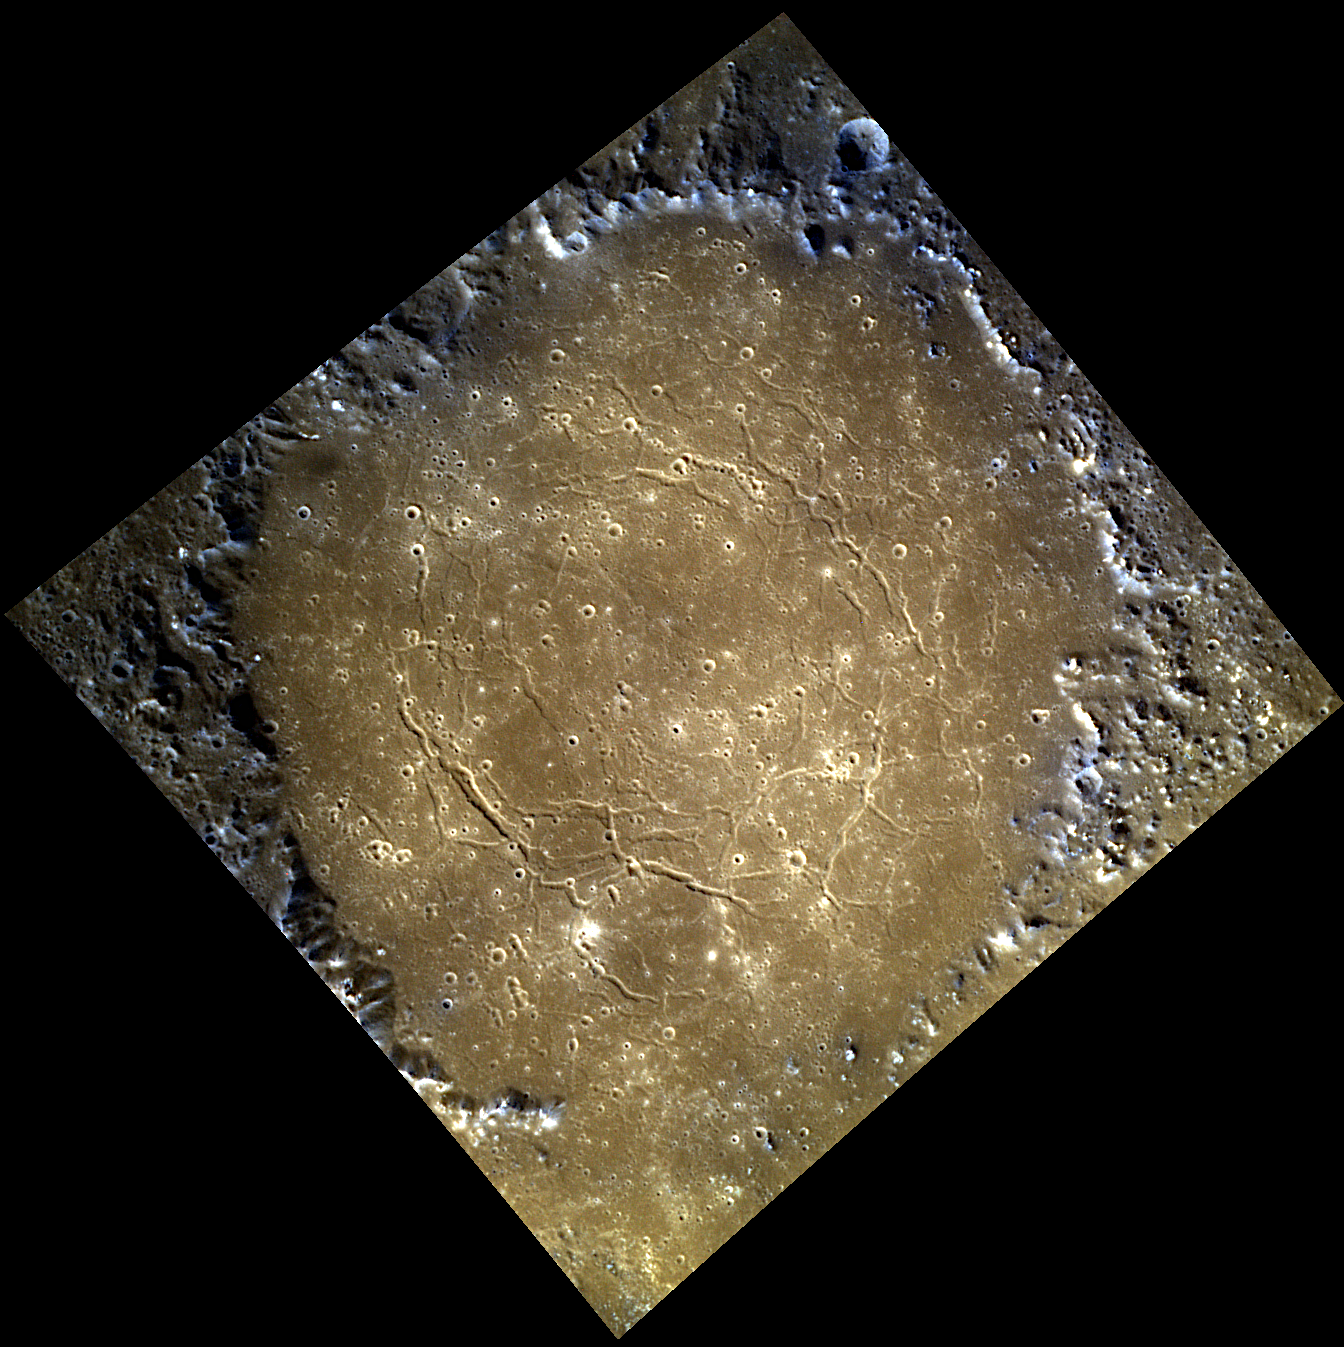

The Inner Circle

Rachmaninoff is a spectacular double-ring basin on Mercury, and this color view is one of the highest resolution color image sets acquired of the basin’s floor. Visible around the edges of the frame is a circle of mountains that make up Rachmaninoff’s peak ring structure, which surrounds concentric troughs located on the on the basin floor. The color of the basin’s floor inside the peak-ring differs from the darker material outside of it, as can also be seen in this previously posted color image.

This image was acquired as a high-resolution targeted color observation. Targeted color observations are images of a small area on Mercury’s surface at resolutions higher than the 1-kilometer/pixel 8-color base map. During MESSENGER’s one-year primary mission, hundreds of targeted color observations were obtained. During MESSENGER’s extended mission, high-resolution targeted color observations are more rare, as the 3-color base map is covering Mercury’s northern hemisphere with the highest-resolution color images that are possible.

Date acquired: July 31, 2012
Image Mission Elapsed Time (MET): 252265403, 252265399, 252265395
Image ID: 2305612, 2305611, 2305610
Instrument: Wide Angle Camera (WAC) of the Mercury Dual Imaging System (MDIS)
WAC filters: 9, 7, 6 (996, 748, 433 nanometers) in red, green, and blue
Center Latitude: 27.64°
Center Longitude: 57.58° E
Resolution: 149 meters/pixel
Scale: Rachmaninoff’s inner ring is approximately 140 kilometers (87 miles) in diameter
Incidence Angle: 39.7°
Emission Angle: 19.2°
Phase Angle: 59.0°

The MESSENGER spacecraft is the first ever to orbit the planet Mercury, and the spacecraft’s seven scientific instruments and radio science investigation are unraveling the history and evolution of the Solar System’s innermost planet. Visit the Why Mercury? section of this website to learn more about the key science questions that the MESSENGER mission is addressing. During the one-year primary mission, MDIS acquired 88,746 images and extensive other data sets. MESSENGER is now in a year-long extended mission, during which plans call for the acquisition of more than 80,000 additional images to support MESSENGER’s science goals.

These images are from MESSENGER, a NASA Discovery mission to conduct the first orbital study of the innermost planet, Mercury. For information regarding the use of images, see the MESSENGER image use policy.

Credit: NASA/Johns Hopkins University Applied Physics Laboratory/Carnegie Institution of Washington